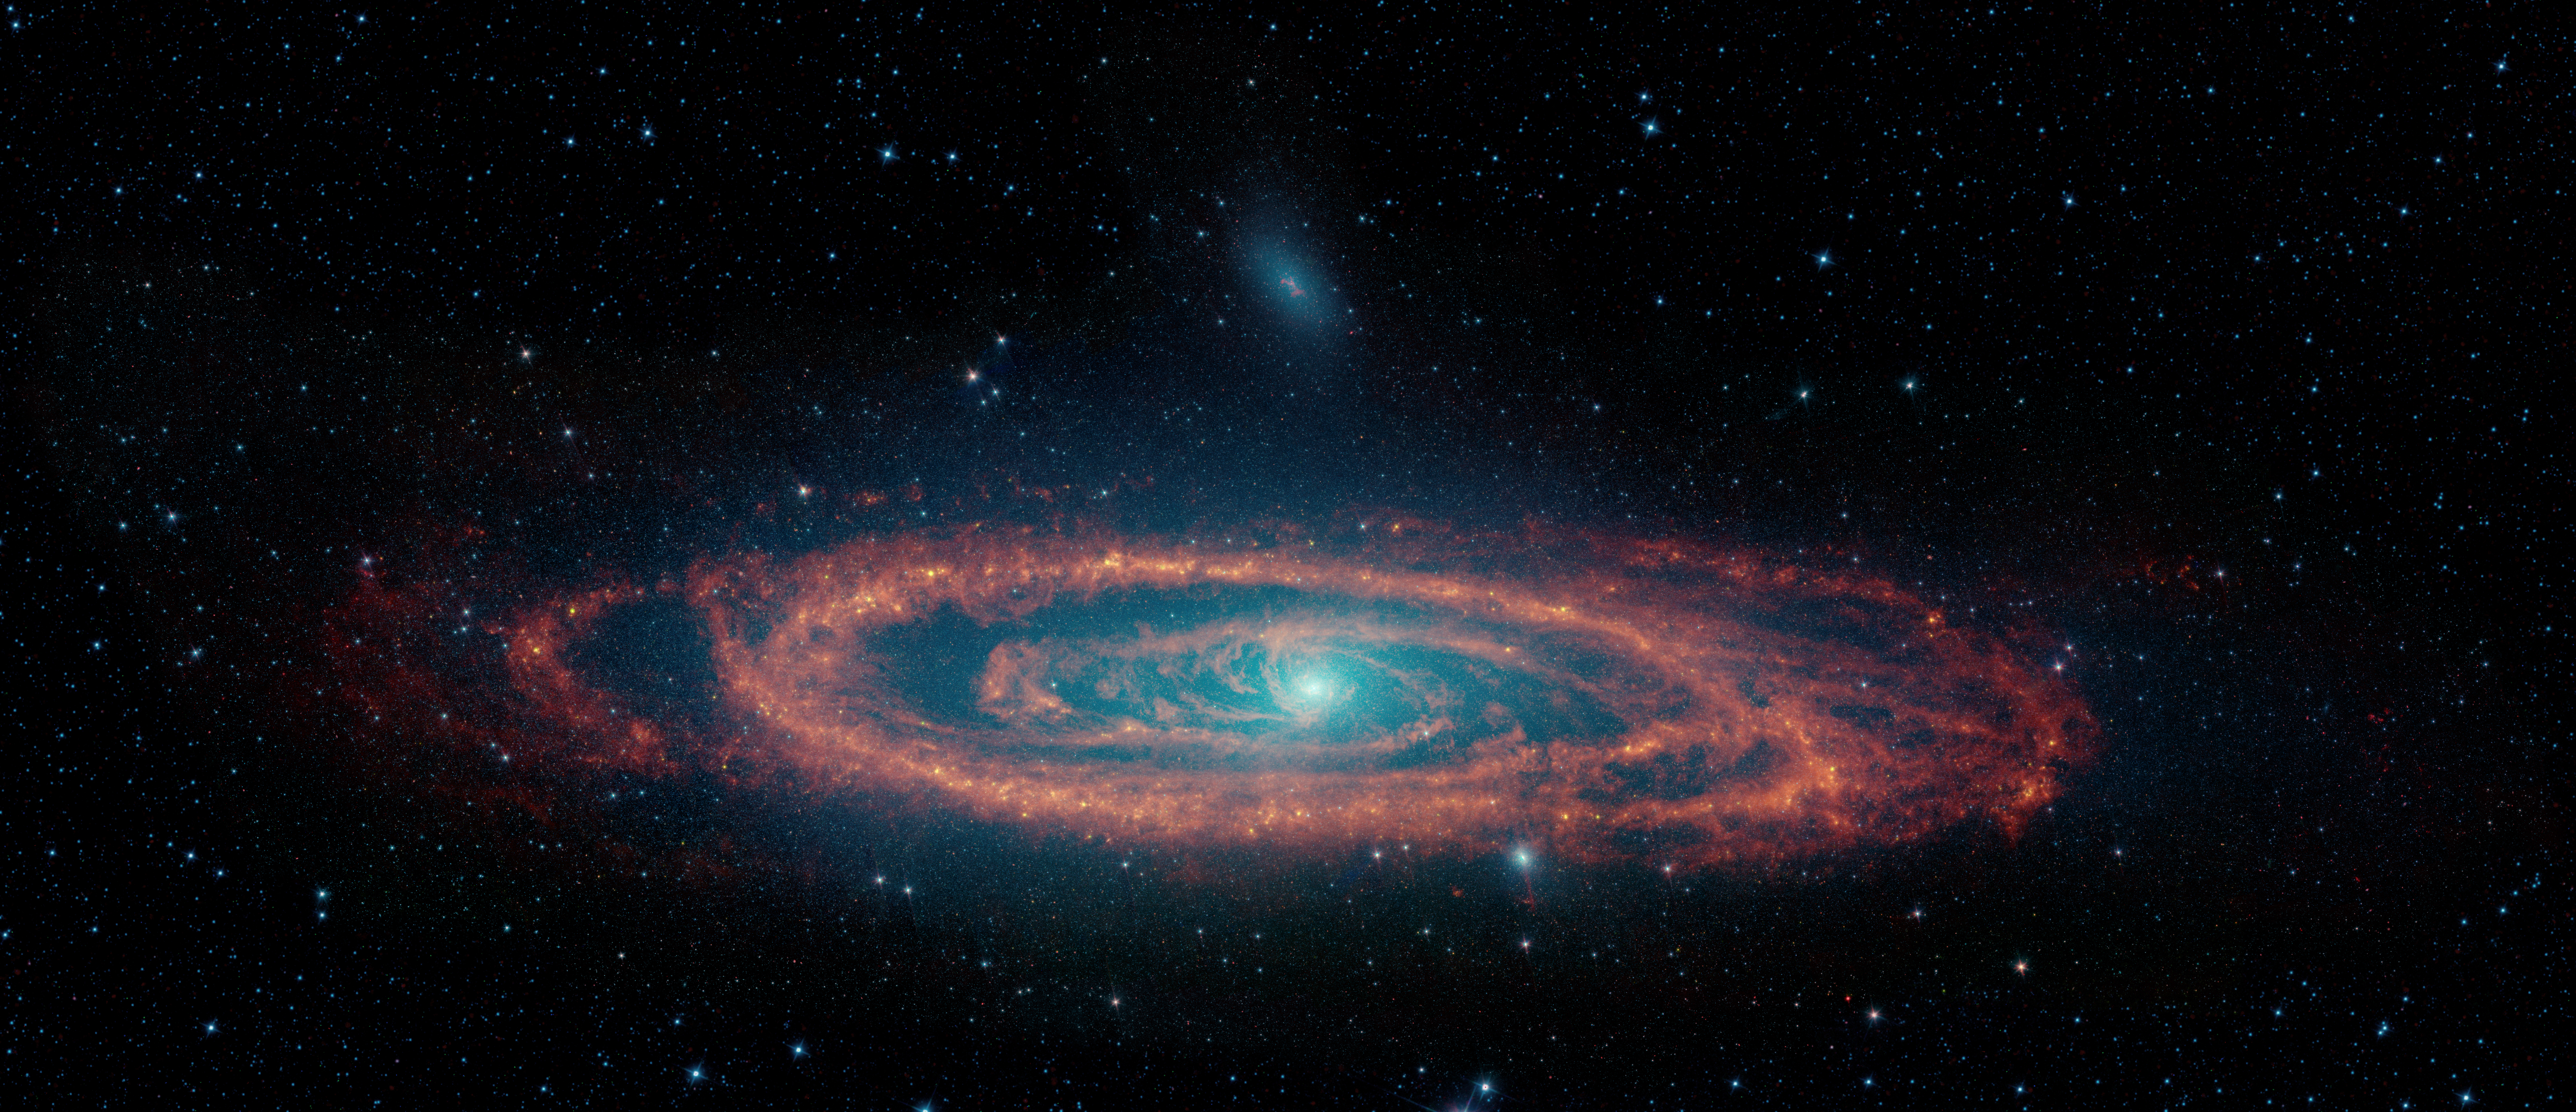

The Infrared Face of the Andromeda Galaxy

Figure A

Figure B

This image from NASA’s retired Spitzer Space Telescope highlights the stars and dust clouds in the Andromeda galaxy. One of Earth’s nearest galactic neighbors, Andromeda spans a swath of sky nearly 3.8 degrees across, which is close to the width of eight full Moons lined up side by side. The area around the galaxy includes data from NASA’s Wide-field Infrared Survey Explorer (WISE).

Spitzer observed infrared light, a range of wavelengths longer than what human eyes can detect. In this image, starlight glows blue and cyan (representing infrared wavelengths of 3.6 and 4.5 microns). Dust dominates the galaxy in red (8 microns). The longest wavelength detected by Spitzer (24 microns) gives an indication of the dust’s temperature and is represented in green; it combines with the red to create orange and yellow, indicating regions where stars are forming.

Figure A shows only the dust, making it easier to see a large dust ring around the Andromeda galaxy’s center. While both the Milky Way and Andromeda are spiral galaxies, the Milky Way’s dust structure is slightly different, with distinct spiral arms stretching out from the galaxy’s center. The images also revealed a secondary hole in one portion of Andromeda ring where a dwarf galaxy passed through.

Figure B, also taken from Spitzer data, is an annotated, close-up view of the dust near the center of the Andromeda galaxy. Blue dotted lines highlight the path of two dust streams flowing toward the supermassive black hole at the galaxy’s center (indicated by a purple dot).

NASA’s Jet Propulsion Laboratory managed the Spitzer Space Telescope mission for the agency’s Science Mission Directorate in Washington until the mission was retired in January 2020. Science operations were conducted at the Spitzer Science Center at Caltech. Spacecraft operations were based at Lockheed Martin Space in Littleton, Colorado. Data are archived at the Infrared Science Archive operated by IPAC at Caltech. Caltech manages JPL for NASA.

Credit: NASA/JPL-Caltech